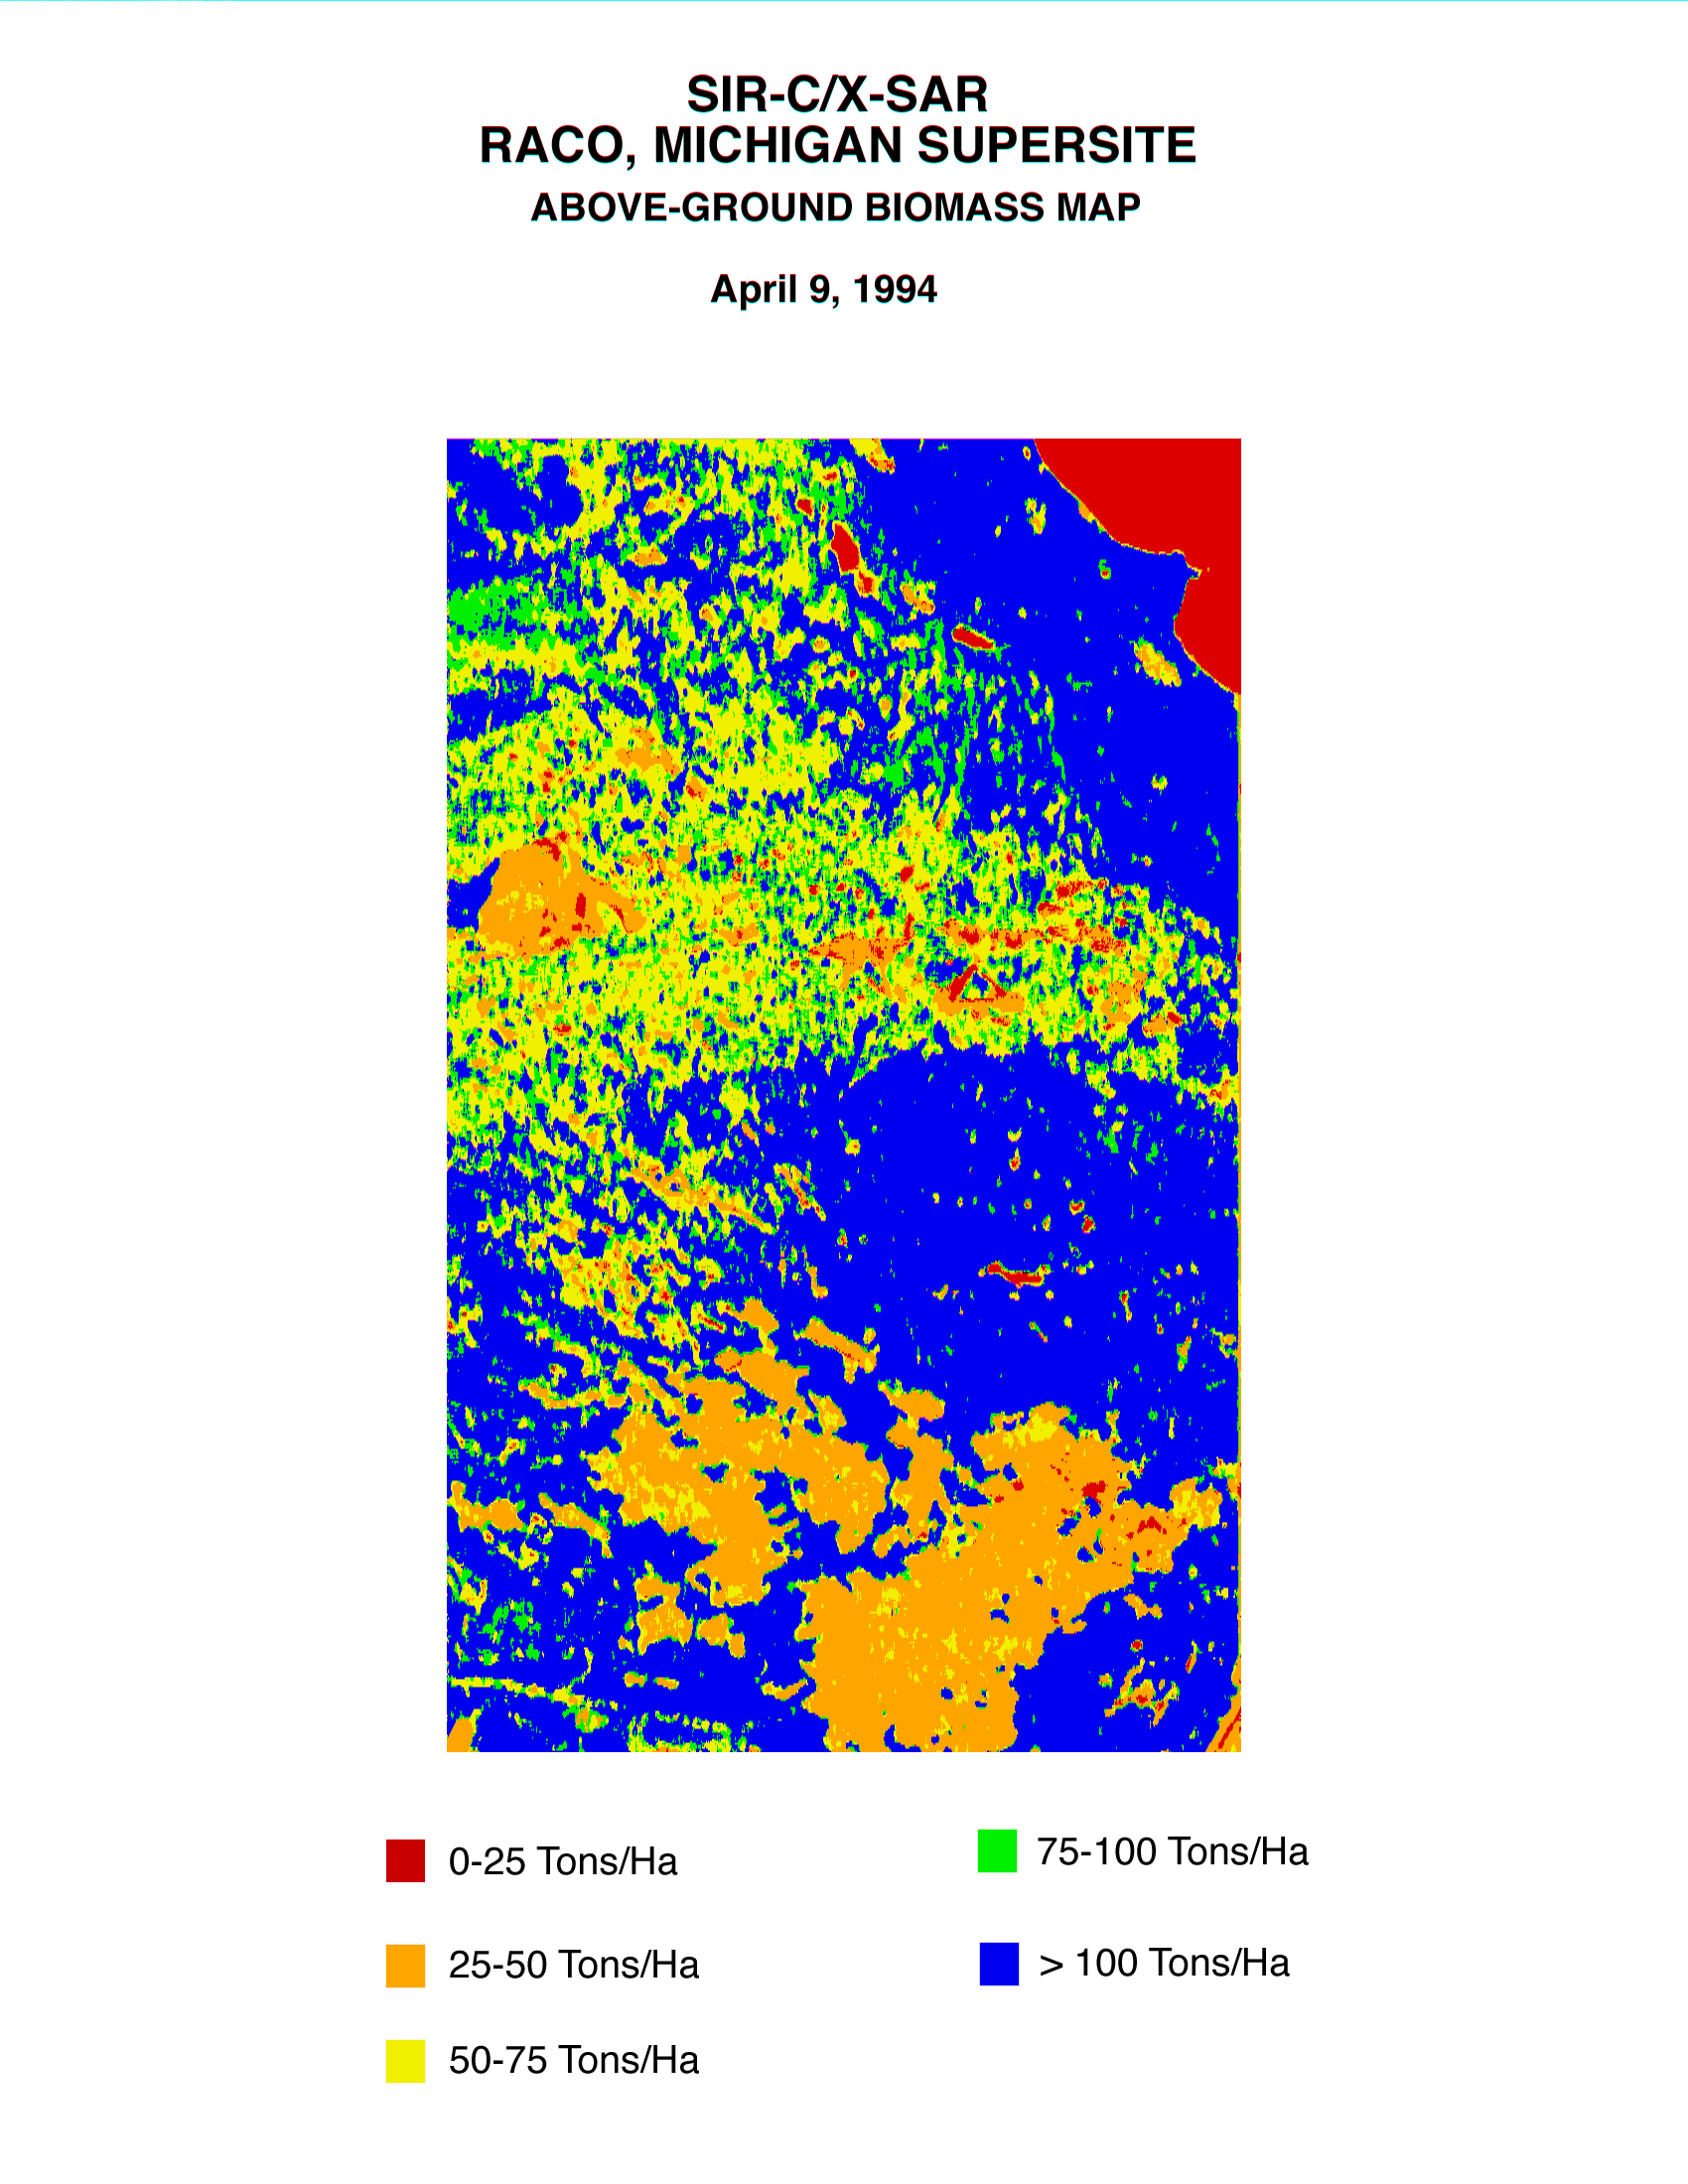

Space Radar Image of Raco Biomass Map

This biomass map of the Raco, Michigan, area was produced from data acquired by the Spaceborne Imaging Radar C/X-Band Synthetic Aperture Radar (SIR-C/X-SAR) onboard space shuttle Endeavour. Biomass is the amount of plant material on an area of Earth’s surface. Radar can directly sense the quantity and organizational structure of the woody biomass in the forest.

Science team members at the University of Michigan used the radar data to estimate the standing biomass for this Raco site in the Upper Peninsula of Michigan. Detailed surveys of 70 forest stands will be used to assess the accuracy of these techniques. The seasonal growth of terrestrial plants, and forests in particular, leads to the temporary storage of large amounts of carbon, which could directly affect changes in global climate. In order to accurately predict future global change, scientists need detailed information about current distribution of vegetation types and the amount of biomass present around the globe. Optical techniques to determine net biomass are frustrated by chronic cloud-cover. Imaging radar can penetrate through cloud-cover with negligible signal losses.

Spaceborne Imaging Radar-C and X-Synthetic Aperture Radar (SIR-C/X-SAR) is part of NASA’s Mission to Planet Earth. The radars illuminate Earth with microwaves allowing detailed observations at any time, regardless of weather or sunlight conditions. SIR-C/X-SAR uses three microwave wavelengths: L-band (24 cm), C-band (6 cm) and X-band (3 cm). The multi-frequency data will be used by the international scientific community to better understand the global environment and how it is changing. The SIR-C/X-SAR data, complemented by aircraft and ground studies, will give scientists clearer insights into those environmental changes which are caused by nature and those changes which are induced by human activity.

SIR-C was developed by NASA’s Jet Propulsion Laboratory. X-SAR was developed by the Dornier and Alenia Spazio companies for the German space agency, Deutsche Agentur fuer Raumfahrtangelegenheiten (DARA), and the Italian space agency, Agenzia Spaziale Italiana (ASI), with the Deutsche Forschungsanstalt fuer Luft und Raumfahrt e.v. (DLR), the major partner in science, operations and data processing of X-SAR.

Credit: NASA/JPL-Caltech